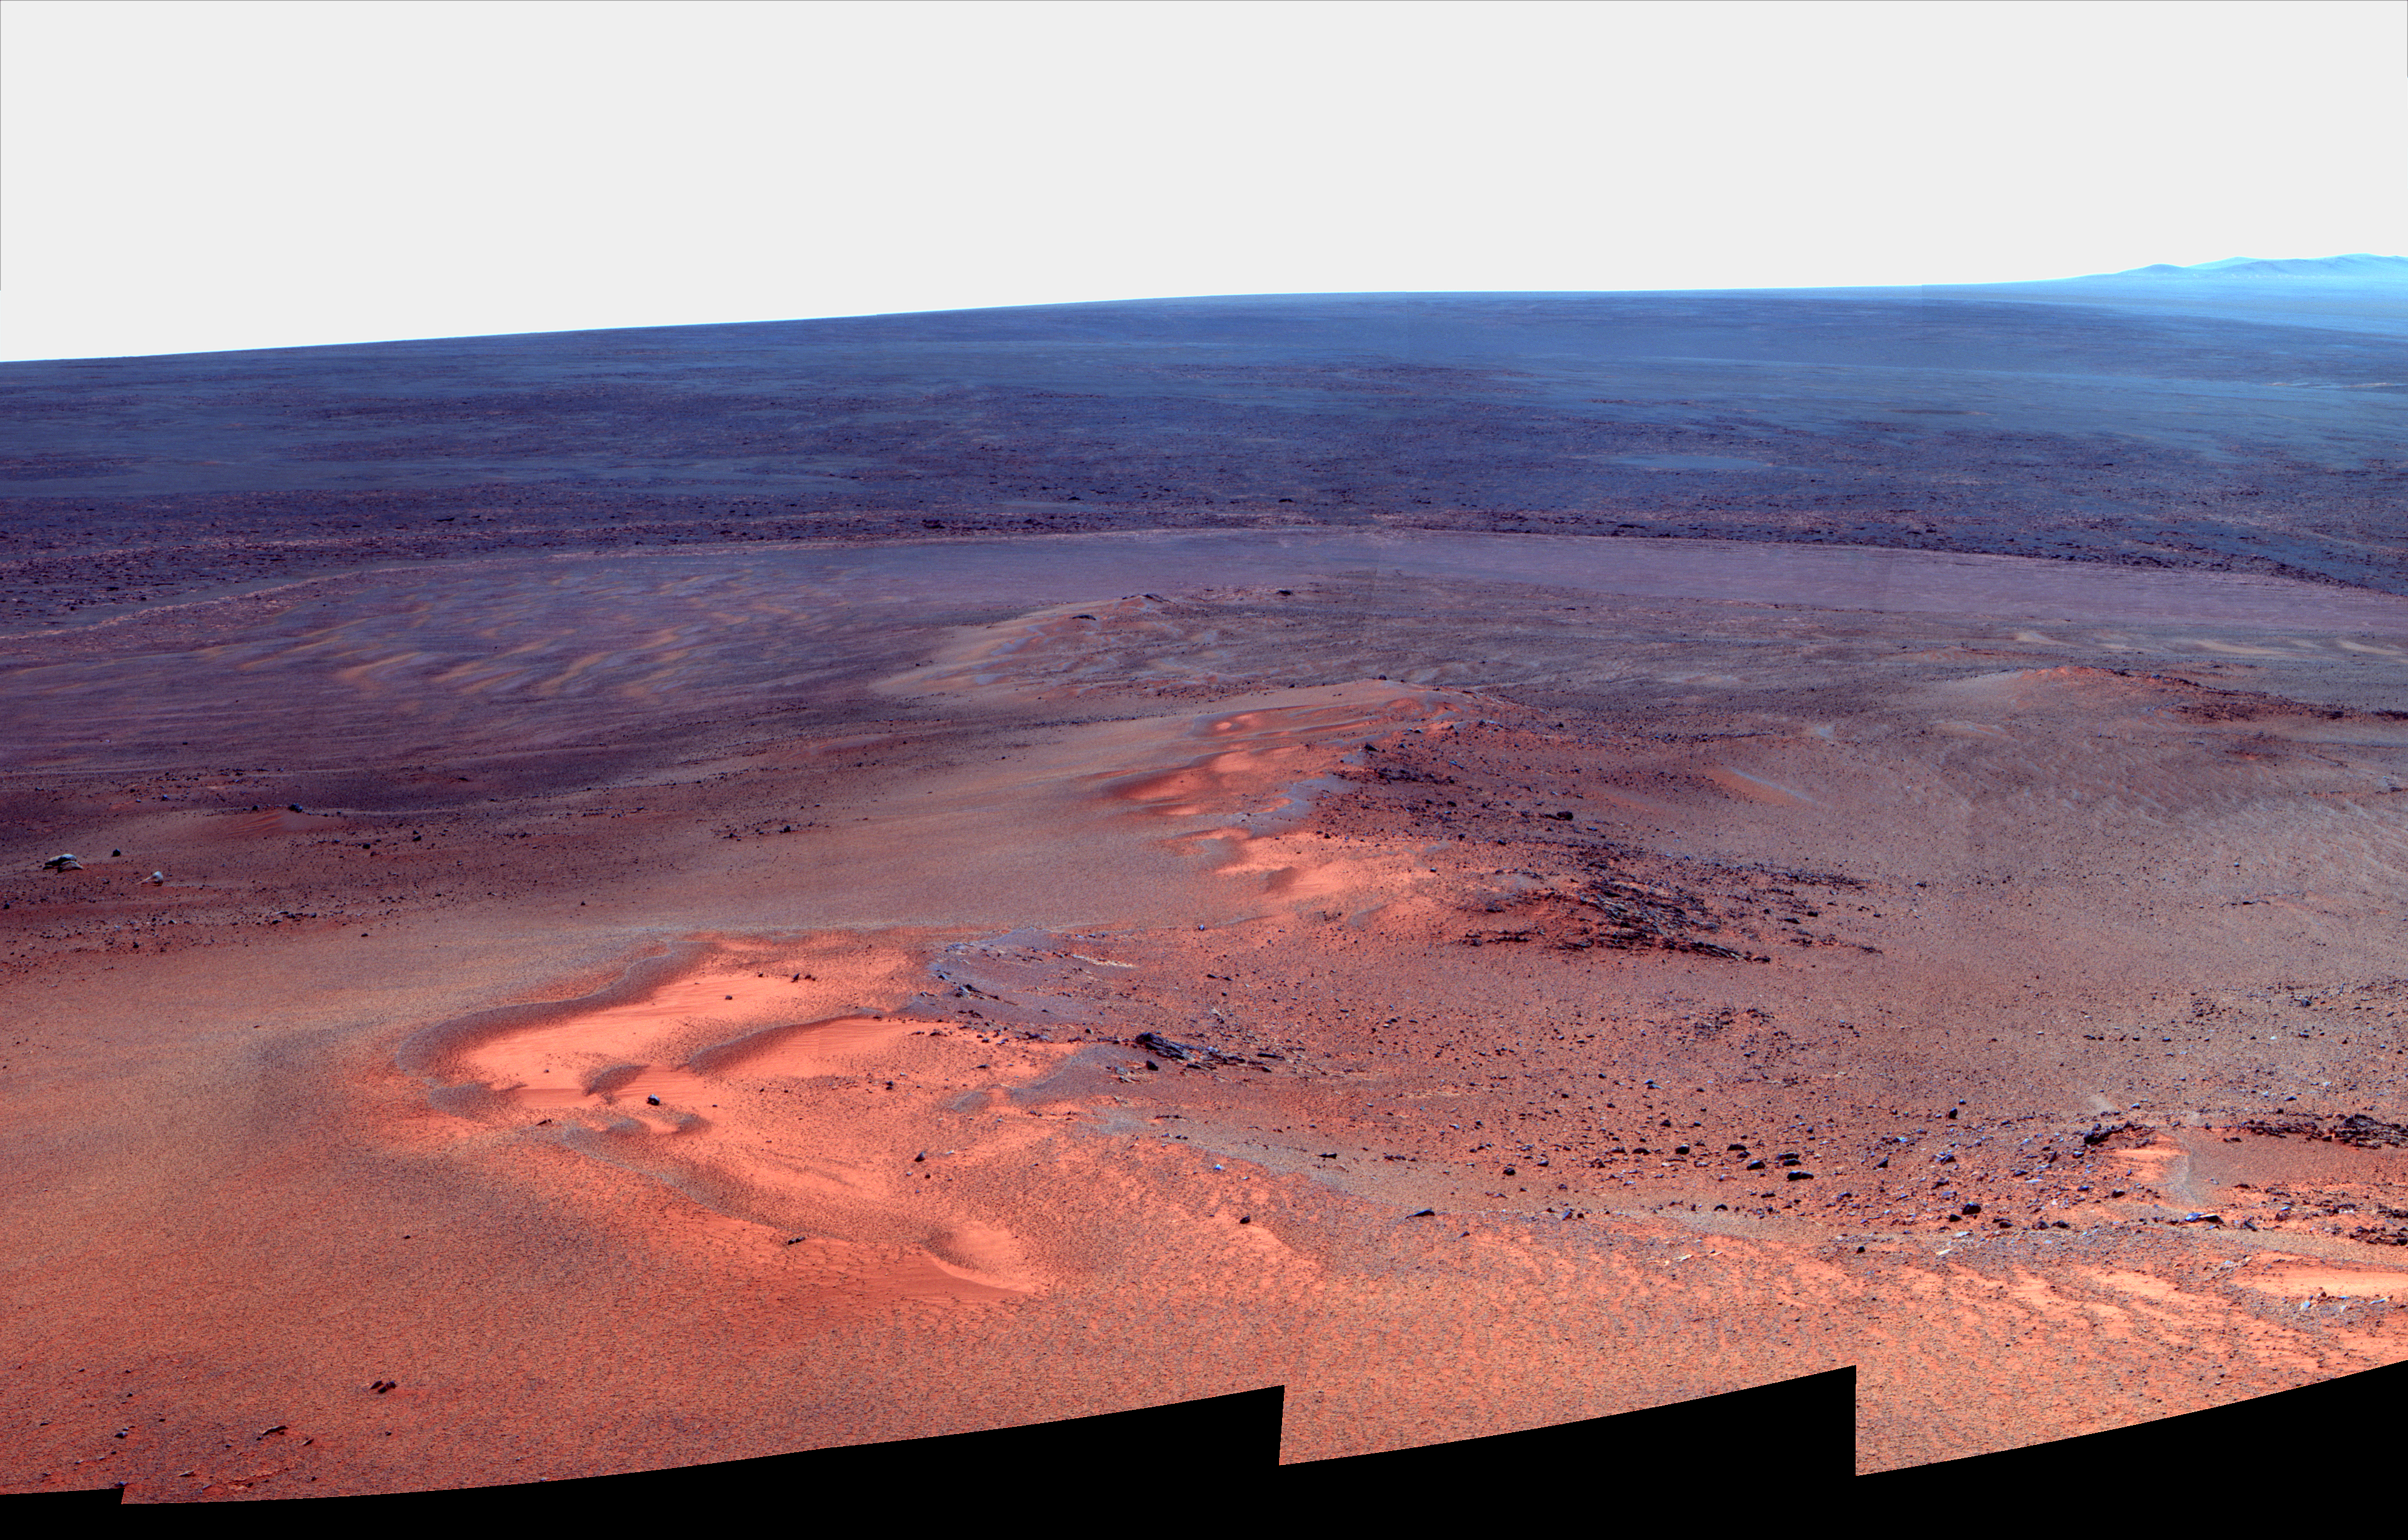

Opportunity’s Eighth Anniversary View From ‘Greeley Haven’ (False Color)

This mosaic of images taken in mid-January 2012 shows the windswept vista northward (left) to northeastward (right) from the location where NASA’s Mars Exploration Rover Opportunity is spending its fifth Martian winter, an outcrop informally named “Greeley Haven.”

Opportunity’s Panoramic Camera (Pancam) took the component images as part of full-circle view being assembled from Greeley Haven.

The view includes sand ripples and other wind-sculpted features in the foreground and mid-field. The northern edge of the “Cape York” segment of the rim of Endeavour Crater forms an arc across the upper half of the scene.

Opportunity landed on Mars on Jan. 25, 2004, Universal Time and EST (Jan. 24, PST). It has driven 21.4 miles (34.4 kilometers) as of its eighth anniversary on the planet. In late 2011, the rover team drove Opportunity up onto Greeley Haven to take advantage of the outcrop’s sun-facing slope to boost output from the rover’s dusty solar panels during the Martian winter.

Research activities while at Greeley Haven include a radio-science investigation of the interior of Mars, inspections of mineral compositions and textures on the outcrop, and monitoring of wind-caused changes on scales from dunes to individual soil particles.

The image combines exposures taken through Pancam filters centered on wavelengths of 753 nanometers (near infrared), 535 nanometers (green) and 432 nanometers (violet). The view is presented in false color to make some differences between materials easier to see.

NASA’s Jet Propulsion Laboratory, a division of the California Institute of Technology in Pasadena, manages the Mars Exploration Rover Project for the NASA Science Mission Directorate, Washington.

Credit: NASA/JPL-Caltech/Cornell/Arizona State Univ.